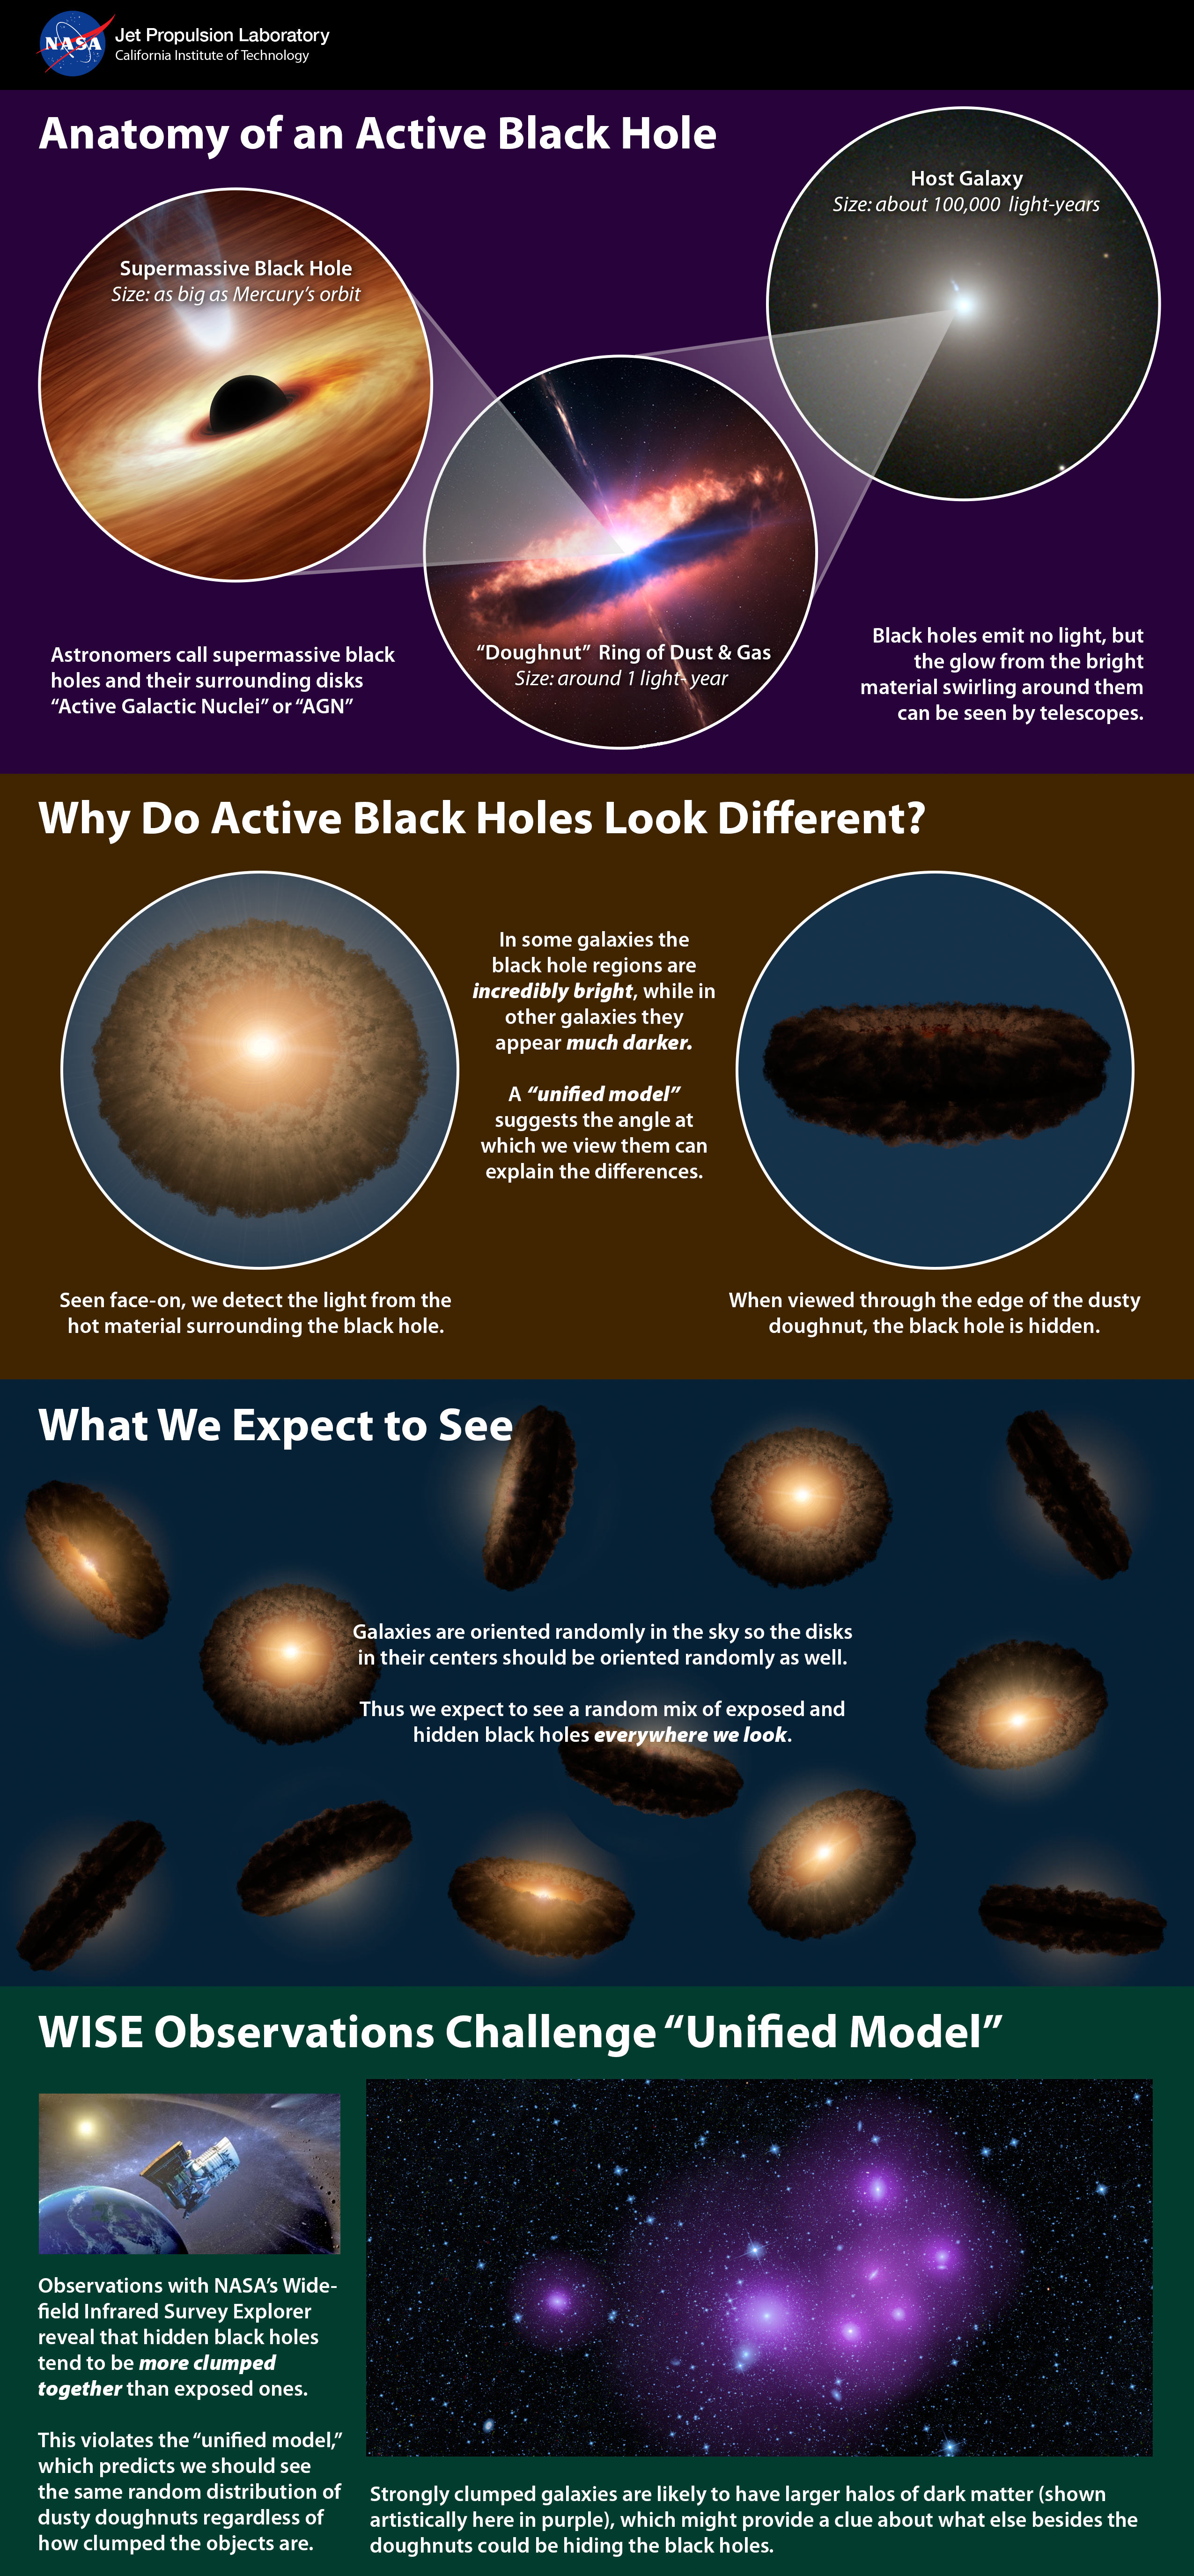

Unified, or ‘Doughnut,’ Theory of Active, Black Holes

This infographic explains a popular theory of active supermassive black holes, referred to as the unified model — and how new data from NASA’s Wide-field Infrared Survey Explorer, or WISE, is at conflict with the model. Astronomers say the model could still be correct but needs adjusting to account for the unexpected observations by WISE.

Credit: NASA/JPL-Caltech